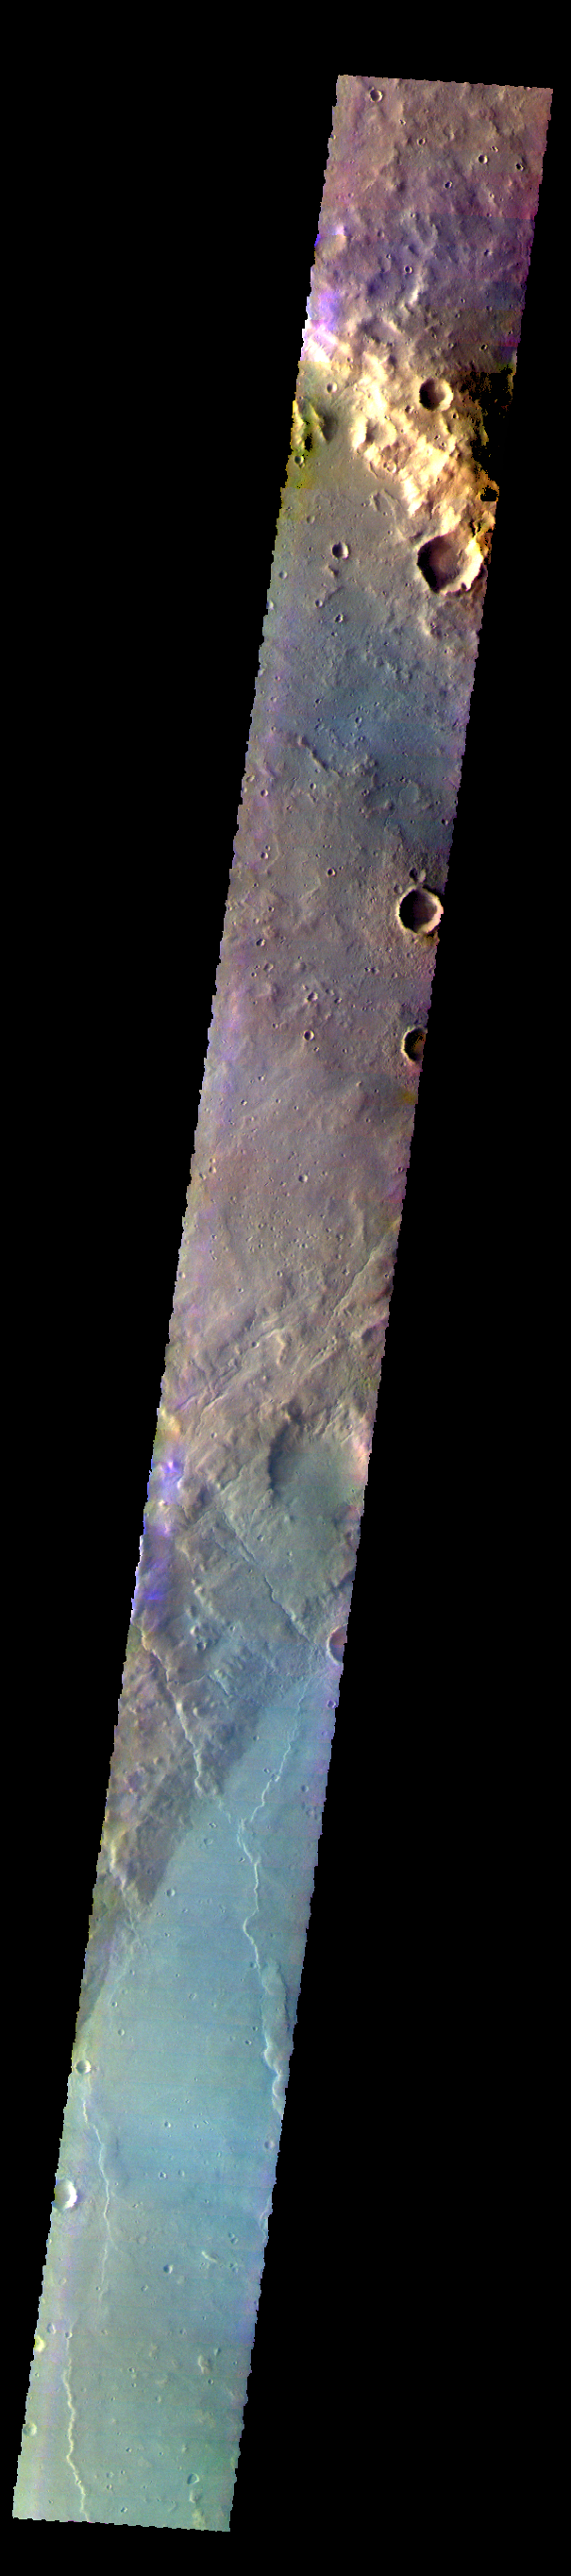

Newton Crater – False Color

The THEMIS VIS camera contains 5 filters. THe data from different filters can be combined in multiple ways to create a false color image. These false color images may reveal subtle variations of the surface not easily identified in a single band image. Today’s false color image shows part of Newton Crater in Terra Sirenum.

Credit: NASA/JPL-Caltech/ASU